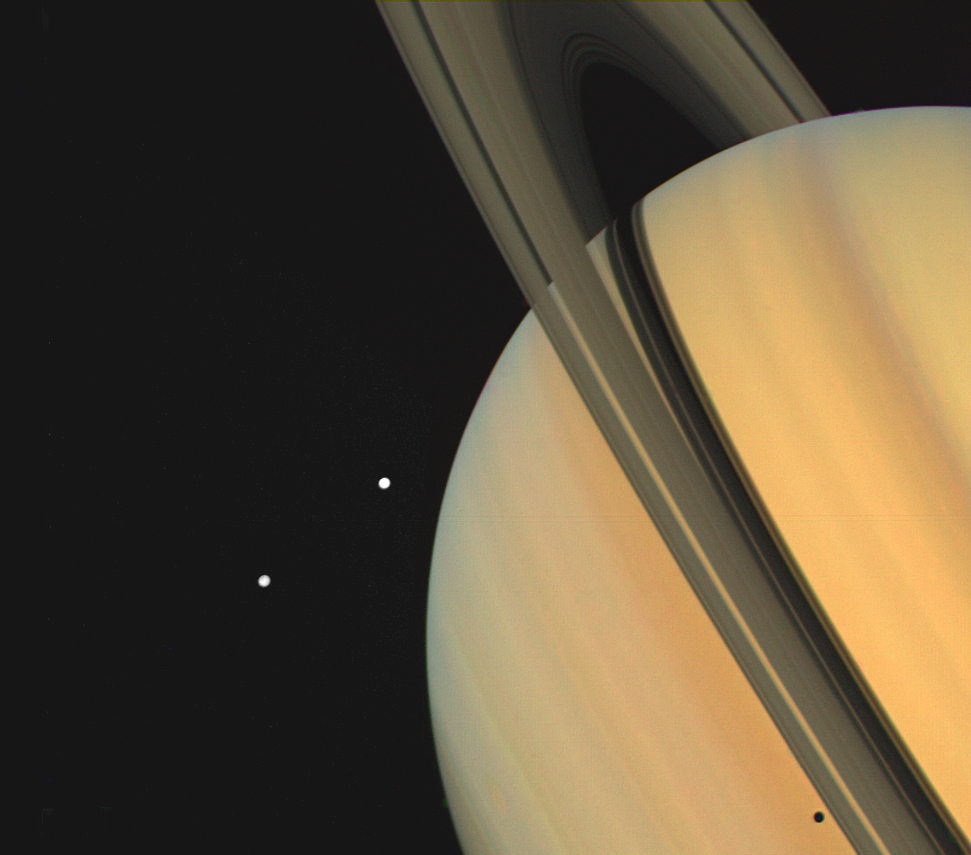

Saturn With Tethys and Dione

Saturn and two of its moons, Tethys (above) and Dione, were photographed by Voyager 1 on November 3, 1980, from 13 million kilometers (8 million miles). The shadows of Saturn’s three bright rings and Tethys are cast onto the cloud tops. The limb of the planet can be seen easily through the 3,500-kilometer-wide (2,170 mile) Cassini Division, which separates ring A from ring B. The view through the much narrower Encke Division, near the outer edge of ring A is less clear. Beyond the Encke Division (at left) is the faintest of Saturn’s three bright rings, the C-ring or crepe ring, barely visible against the planet. The Voyager Project is managed by the Jet Propulsion Laboratory for NASA.

Credit: NASA/JPL